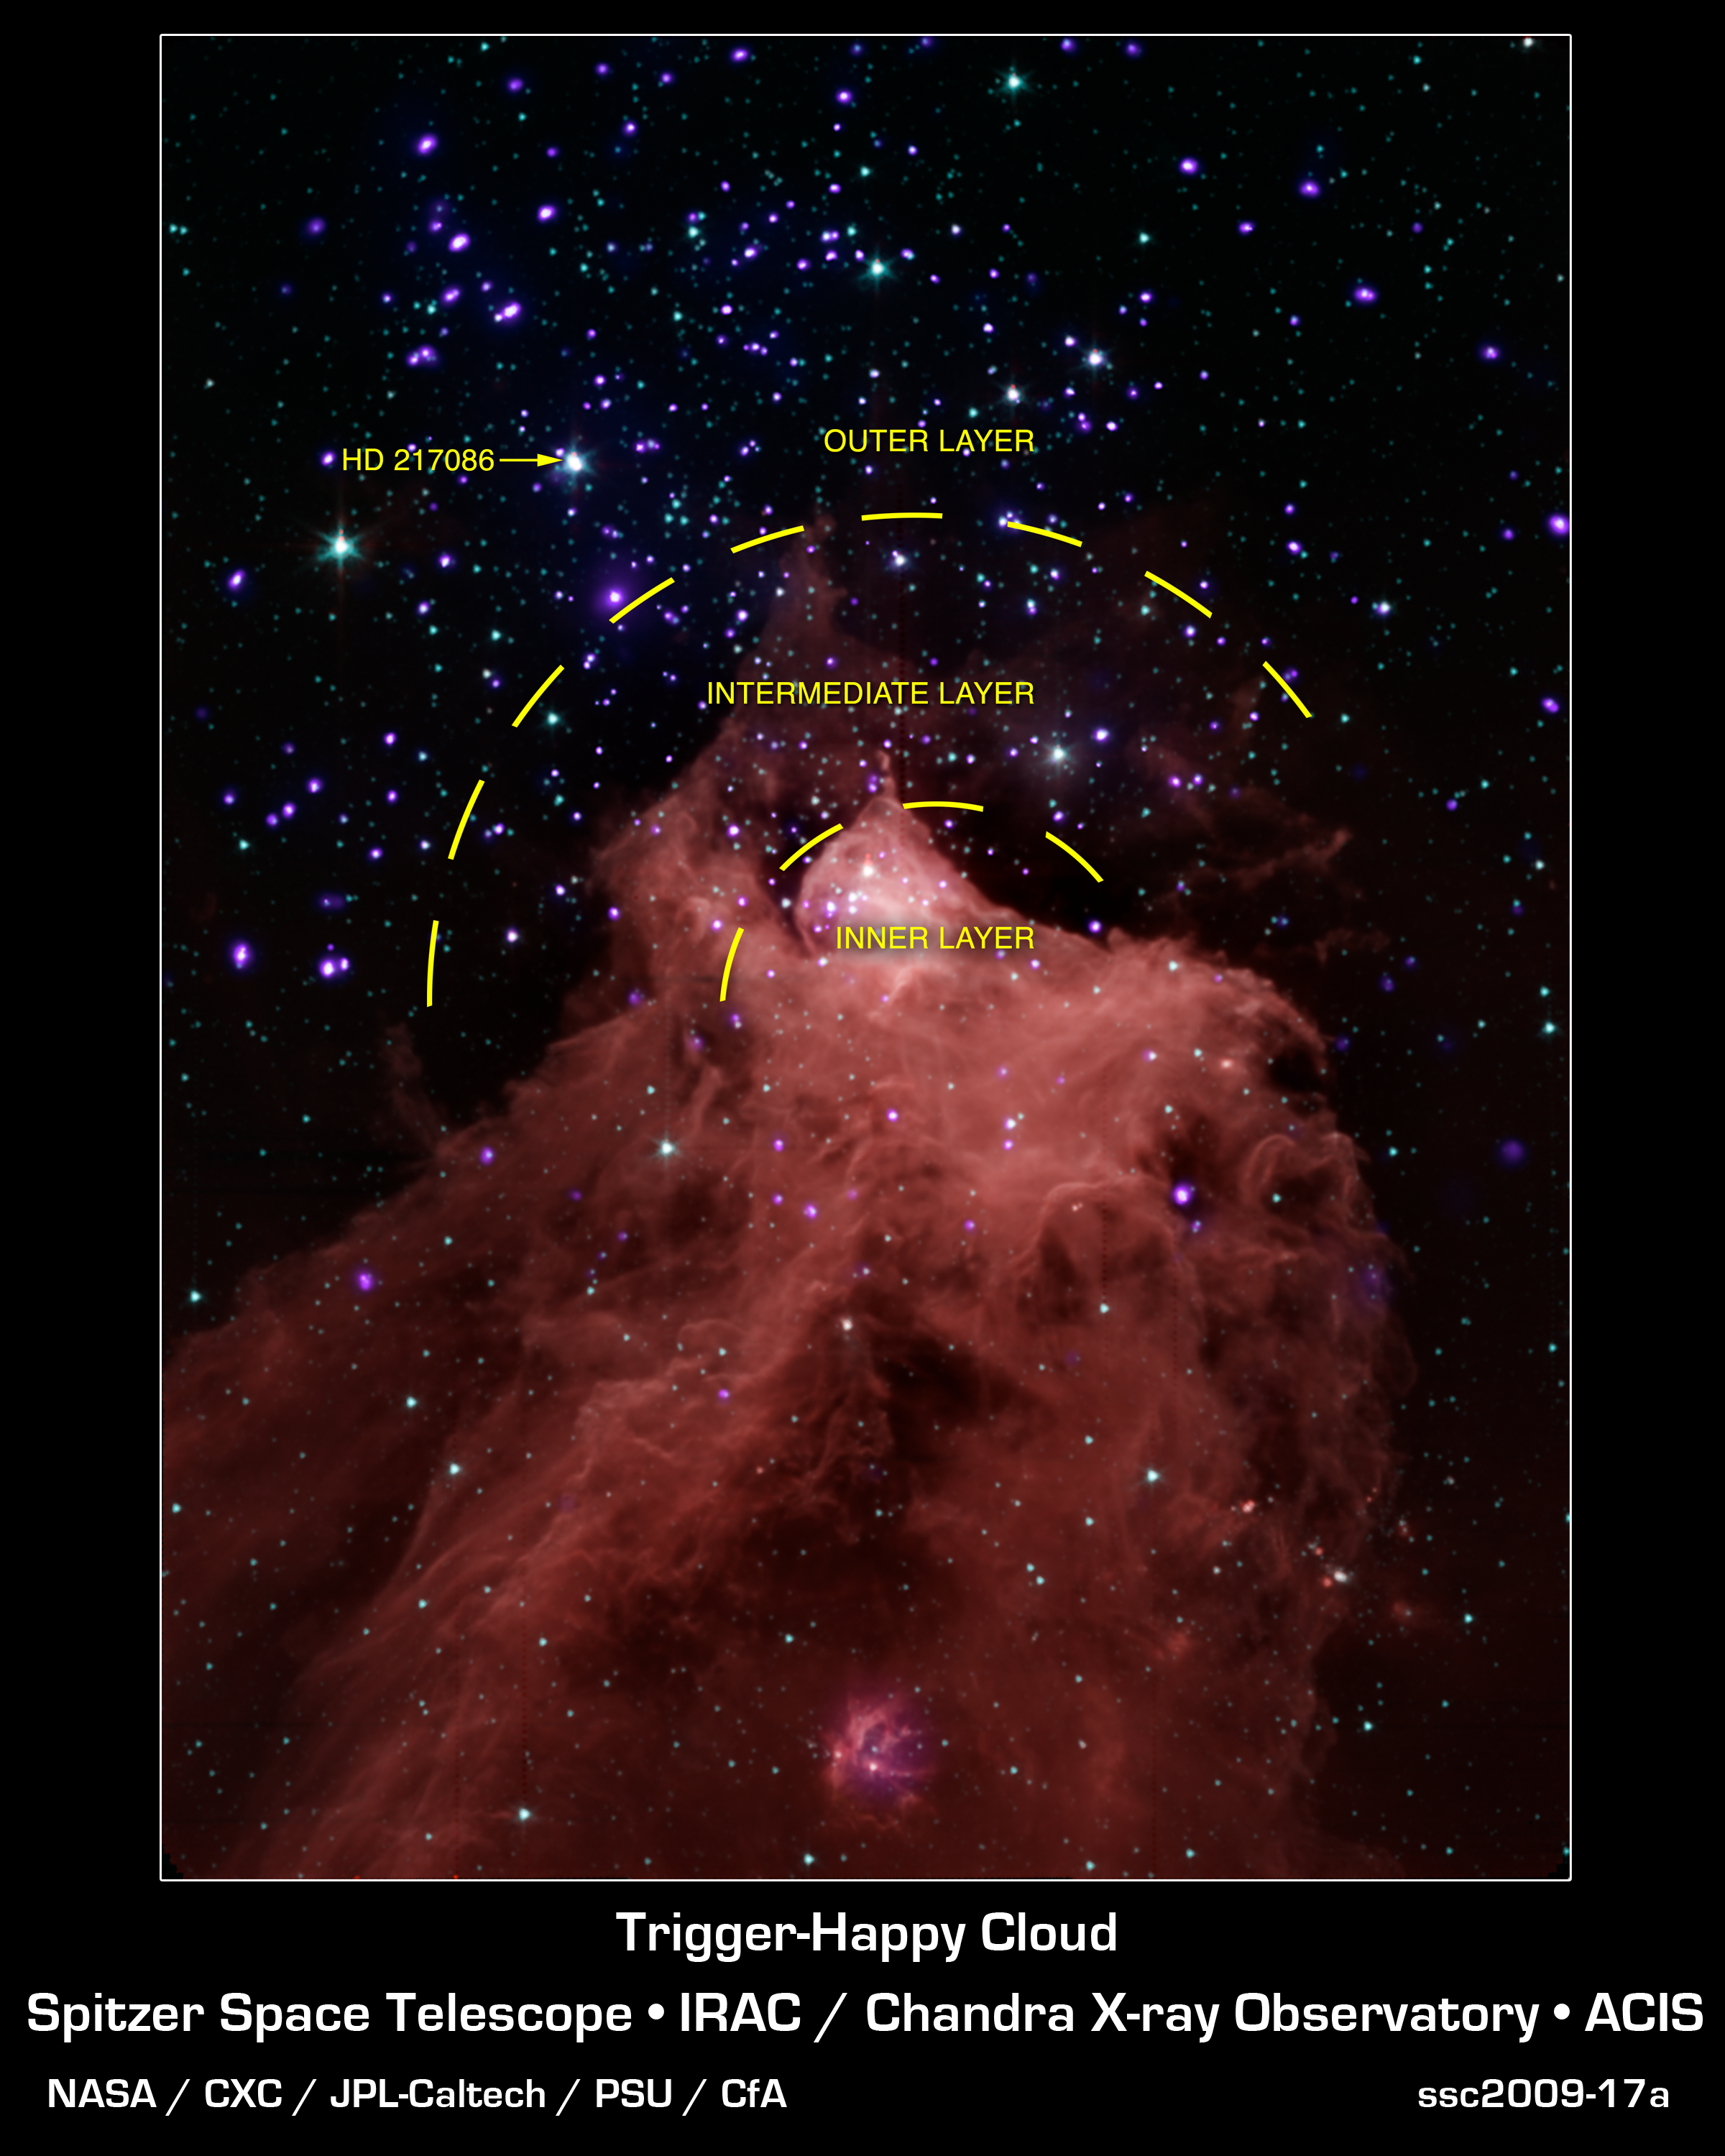

Trigger-Happy Cloud

This composite image, combining data from NASA's Chandra X-ray Observatory and Spitzer Space Telescope shows the star-forming cloud Cepheus B, located in our Milky Way galaxy about 2,400 light years from Earth. A molecular cloud is a region containing cool interstellar gas and dust left over from the formation of the galaxy and mostly

contains molecular hydrogen. The Spitzer data, in red, green and blue shows the molecular cloud (in the bottom part of the image) plus young stars in and around Cepheus B, and the Chandra data in violet shows the young stars in the field.

The Chandra observations allowed the astronomers to pick out young stars within and near Cepheus B, identified by their strong X-ray emission. The Spitzer data showed whether the young stars have a so-called "protoplanetary" disk around them. Such disks only exist in very young systems where planets are still forming, so their presence is an

indication of the age of a star system.

These data provide an excellent opportunity to test a model for how stars form. The new study suggests that star formation in Cepheus B is mainly triggered by radiation from one bright, massive star (HD 217086) outside the molecular cloud. According to the particular model of triggered star formation that was tested -- called the radiation-

driven implosion model -- radiation from this massive star drives a compression wave into the cloud triggering star formation in the interior, while evaporating the cloud's outer layers.

Different types of triggered star formation have been observed in other environments. For example, the formation of our solar system was thought to have been triggered by a supernova explosion. In the star-forming region W5, a "collect-and-collapse" mechanism is thought to apply, where shock fronts generated by massive stars sweep up material

as they progress outwards. Eventually the accumulated gas becomes dense enough to collapse and form hundreds of stars. The radiation-driven implosion model mechanism is also thought to be responsible for the formation of dozens of stars in W5. The main cause of star formation that does not involve triggering is where a cloud of gas cools, gravity gets the upper hand, and the cloud falls in on itself.

Credit: NASA/CXC/JPL-Caltech/PSU/CfA